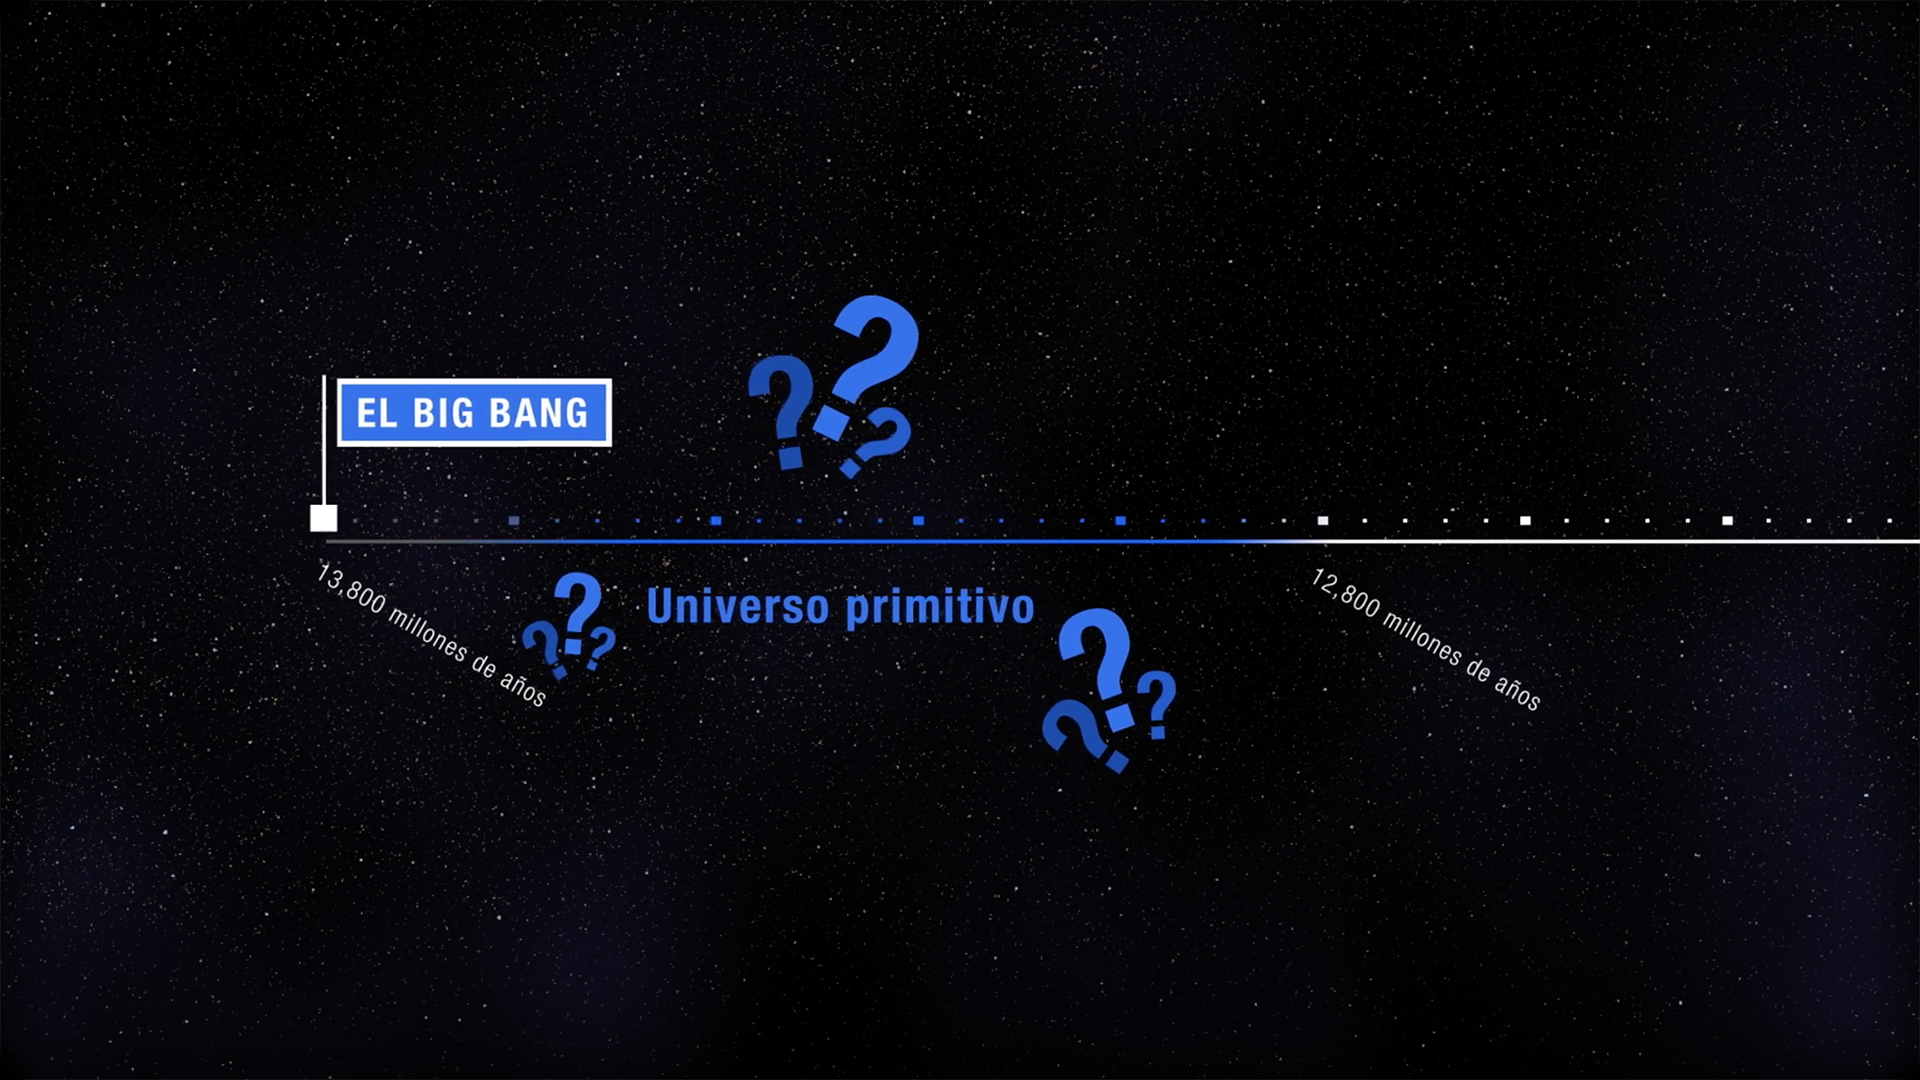

Telescopio espacial Webb: revelando las primeras galaxias

Viaje a través del tiempo y el espacio hacia el universo primitivo con el telescopio espacial James Webb de la NASA. ¿Cómo revelará el Webb las primeras galaxias nunca antes vistas? ¿Qué están buscando las y los astrónomos? Descubre las respuestas a estas preguntas y más con este video.

Todas las imágenes, ilustraciones y videos son cortesía de la NASA y STScI excepto:

Animación de la formación de las primeras galaxias: cortesía de la colaboración The SPHINX
Metraje y música: cortesía de Pond 5, Premium Beat, Soundstripe
Narración: cortesía de Bunny Studio

Para permisos, consulte nuestra Política de uso de contenidos.

Credit: Video: NASA, ESA, CSA, Danielle Kirshenblat (STScI)